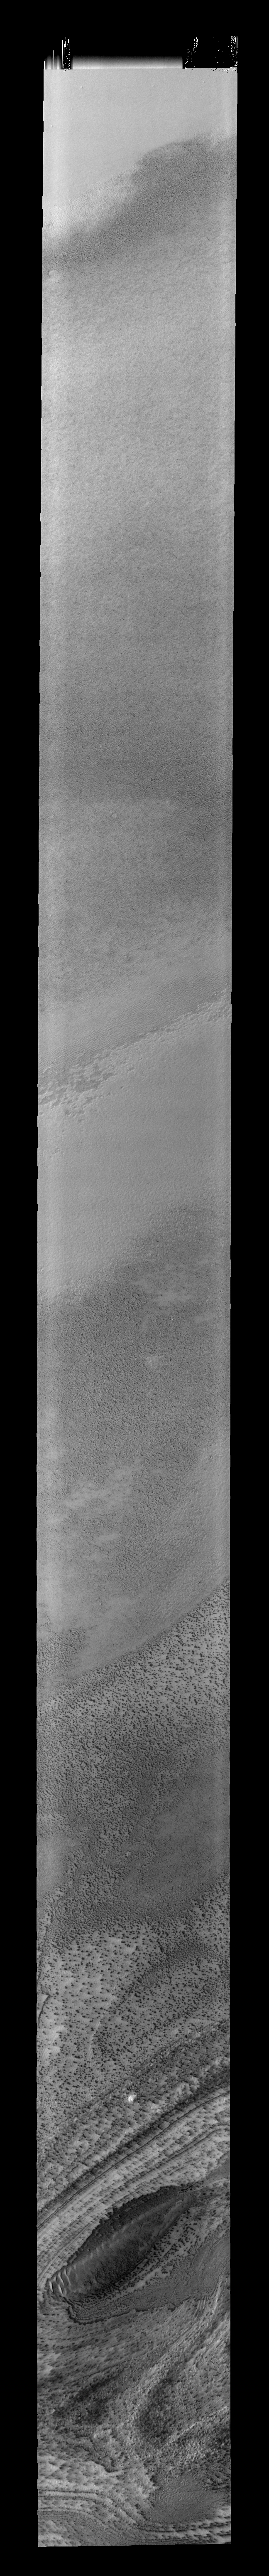

Not Only Ice

This image shows a long traverse over part of the south polar cap. As spring deepens and the cap warms dark spots emerge at the surface. At the bottom of the frame is a depression within the cap which has collected loose material and dunes have formed.

Image information: VIS instrument. Latitude -84.3N, Longitude 191.0E. 34 meter/pixel resolution.

Please see the THEMIS Data Citation Note for details on crediting THEMIS images.

Note: this THEMIS visual image has not been radiometrically nor geometrically calibrated for this preliminary release. An empirical correction has been performed to remove instrumental effects. A linear shift has been applied in the cross-track and down-track direction to approximate spacecraft and planetary motion. Fully calibrated and geometrically projected images will be released through the Planetary Data System in accordance with Project policies at a later time.

NASA’s Jet Propulsion Laboratory manages the 2001 Mars Odyssey mission for NASA’s Office of Space Science, Washington, D.C. The Thermal Emission Imaging System (THEMIS) was developed by Arizona State University, Tempe, in collaboration with Raytheon Santa Barbara Remote Sensing. The THEMIS investigation is led by Dr. Philip Christensen at Arizona State University. Lockheed Martin Astronautics, Denver, is the prime contractor for the Odyssey project, and developed and built the orbiter. Mission operations are conducted jointly from Lockheed Martin and from JPL, a division of the California Institute of Technology in Pasadena.

Credit: NASA/JPL/ASU